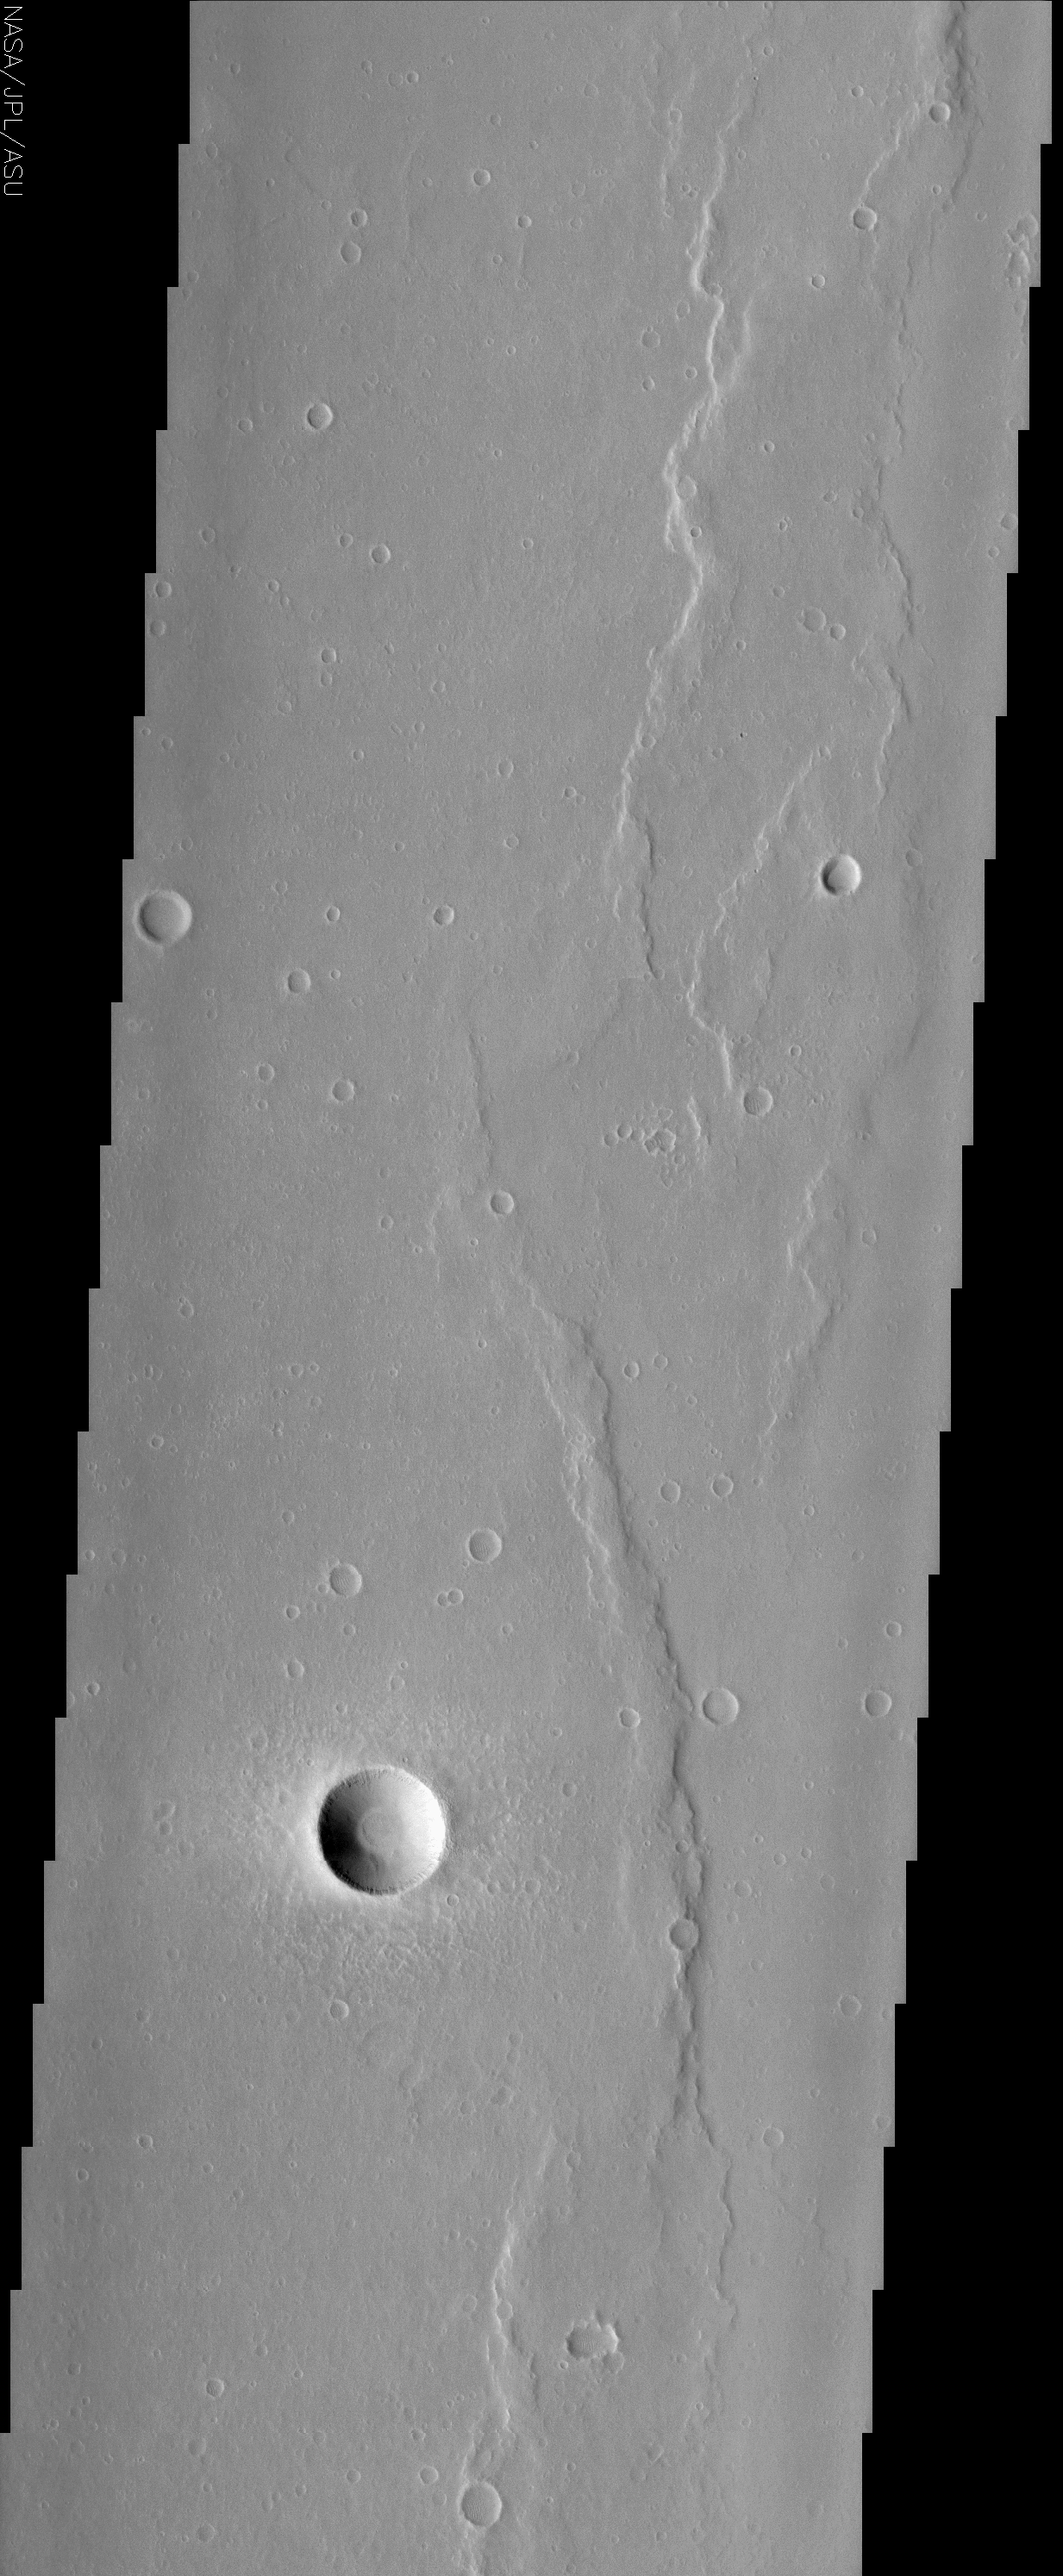

Wrinkle Ridges and Young Fresh Crater

(Released 10 May 2002)
The Science
Wrinkle ridges are a very common landform on Mars, Mercury, Venus, and the Moon. These ridges are linear to arcuate asymmetric topographic highs commonly found on smooth plains. The origin of wrinkle ridges is not certain and two leading hypotheses have been put forth by scientists over the past 40 years. The volcanic model calls for the extrusion of high viscosity lavas along linear conduits. This thick lava accumulated over these conduits and formed the ridges. The other model is tectonic and advocates that the ridges are formed by compressional faulting and folding. Today’s THEMIS image is of the ridged plains of Lunae Planum located between Kasei Valles and Valles Marineris in the northern hemisphere of the planet. Wrinkle ridges are found mostly along the eastern side of the image. The broadest wrinkle ridges in this image are up to 2 km wide. A 3 km diameter young fresh crater is located near the bottom of the image. The crater’s ejecta blanket is also clearly seen surrounding the sharp well-defined crater rim. These features are indicative of a very young crater that has not been subjected to erosional processes.

The Story
The great thing about the solar system is that planets are both alike and different. They’re all foreign enough to be mysterious and intriguing, and yet familiar enough to be seen as planetary “cousins.” By comparing them, we can learn a lot about how planets form and then evolve geologically over time.

Crinkled over smooth plains, the long, wavy raised landforms seen here are called “wrinkle ridges,” and they’ve been found on Mars, Mercury, Venus, and the Moon – that is, on rocky bodies that are a part of our inner solar system. We know from this observation that planets (and large-enough moons) follow similar processes. What we don’t know for sure is HOW these processes work.

Scientists have been trying to understand how wrinkle ridges form for 40 years, and they still haven’t reached a conclusion. That’s the excitement of science, as the scientific hypotheses and debates continue. Geologists have narrowed down the possibilities to two likely candidates. On the one hand, a volcano could have sent thick streams of lava out that later hardened to form the ridges. On the other, a crushing tectonic force could have pushed the land together, causing it to fault and fold upward. Whichever theory is true, we do know the planet has been subjected to some tremendously active geologic shaping in its past.

Don’t miss the nearly perfect crater near the bottom of the image. Its sharp crater rim tells us that it is probably pretty young as craters go, because erosion hasn’t dulled its edges. Bright material also seems to form a dusty, hazy halo around it. That’s all of the material that was blasted out of the crater and sprinkled back down around it in an “ejecta blanket.” Seeing it so clearly, seemingly untouched by erosion, also indicates the crater’s relative youth.

Credit: NASA/JPL/Arizona State University